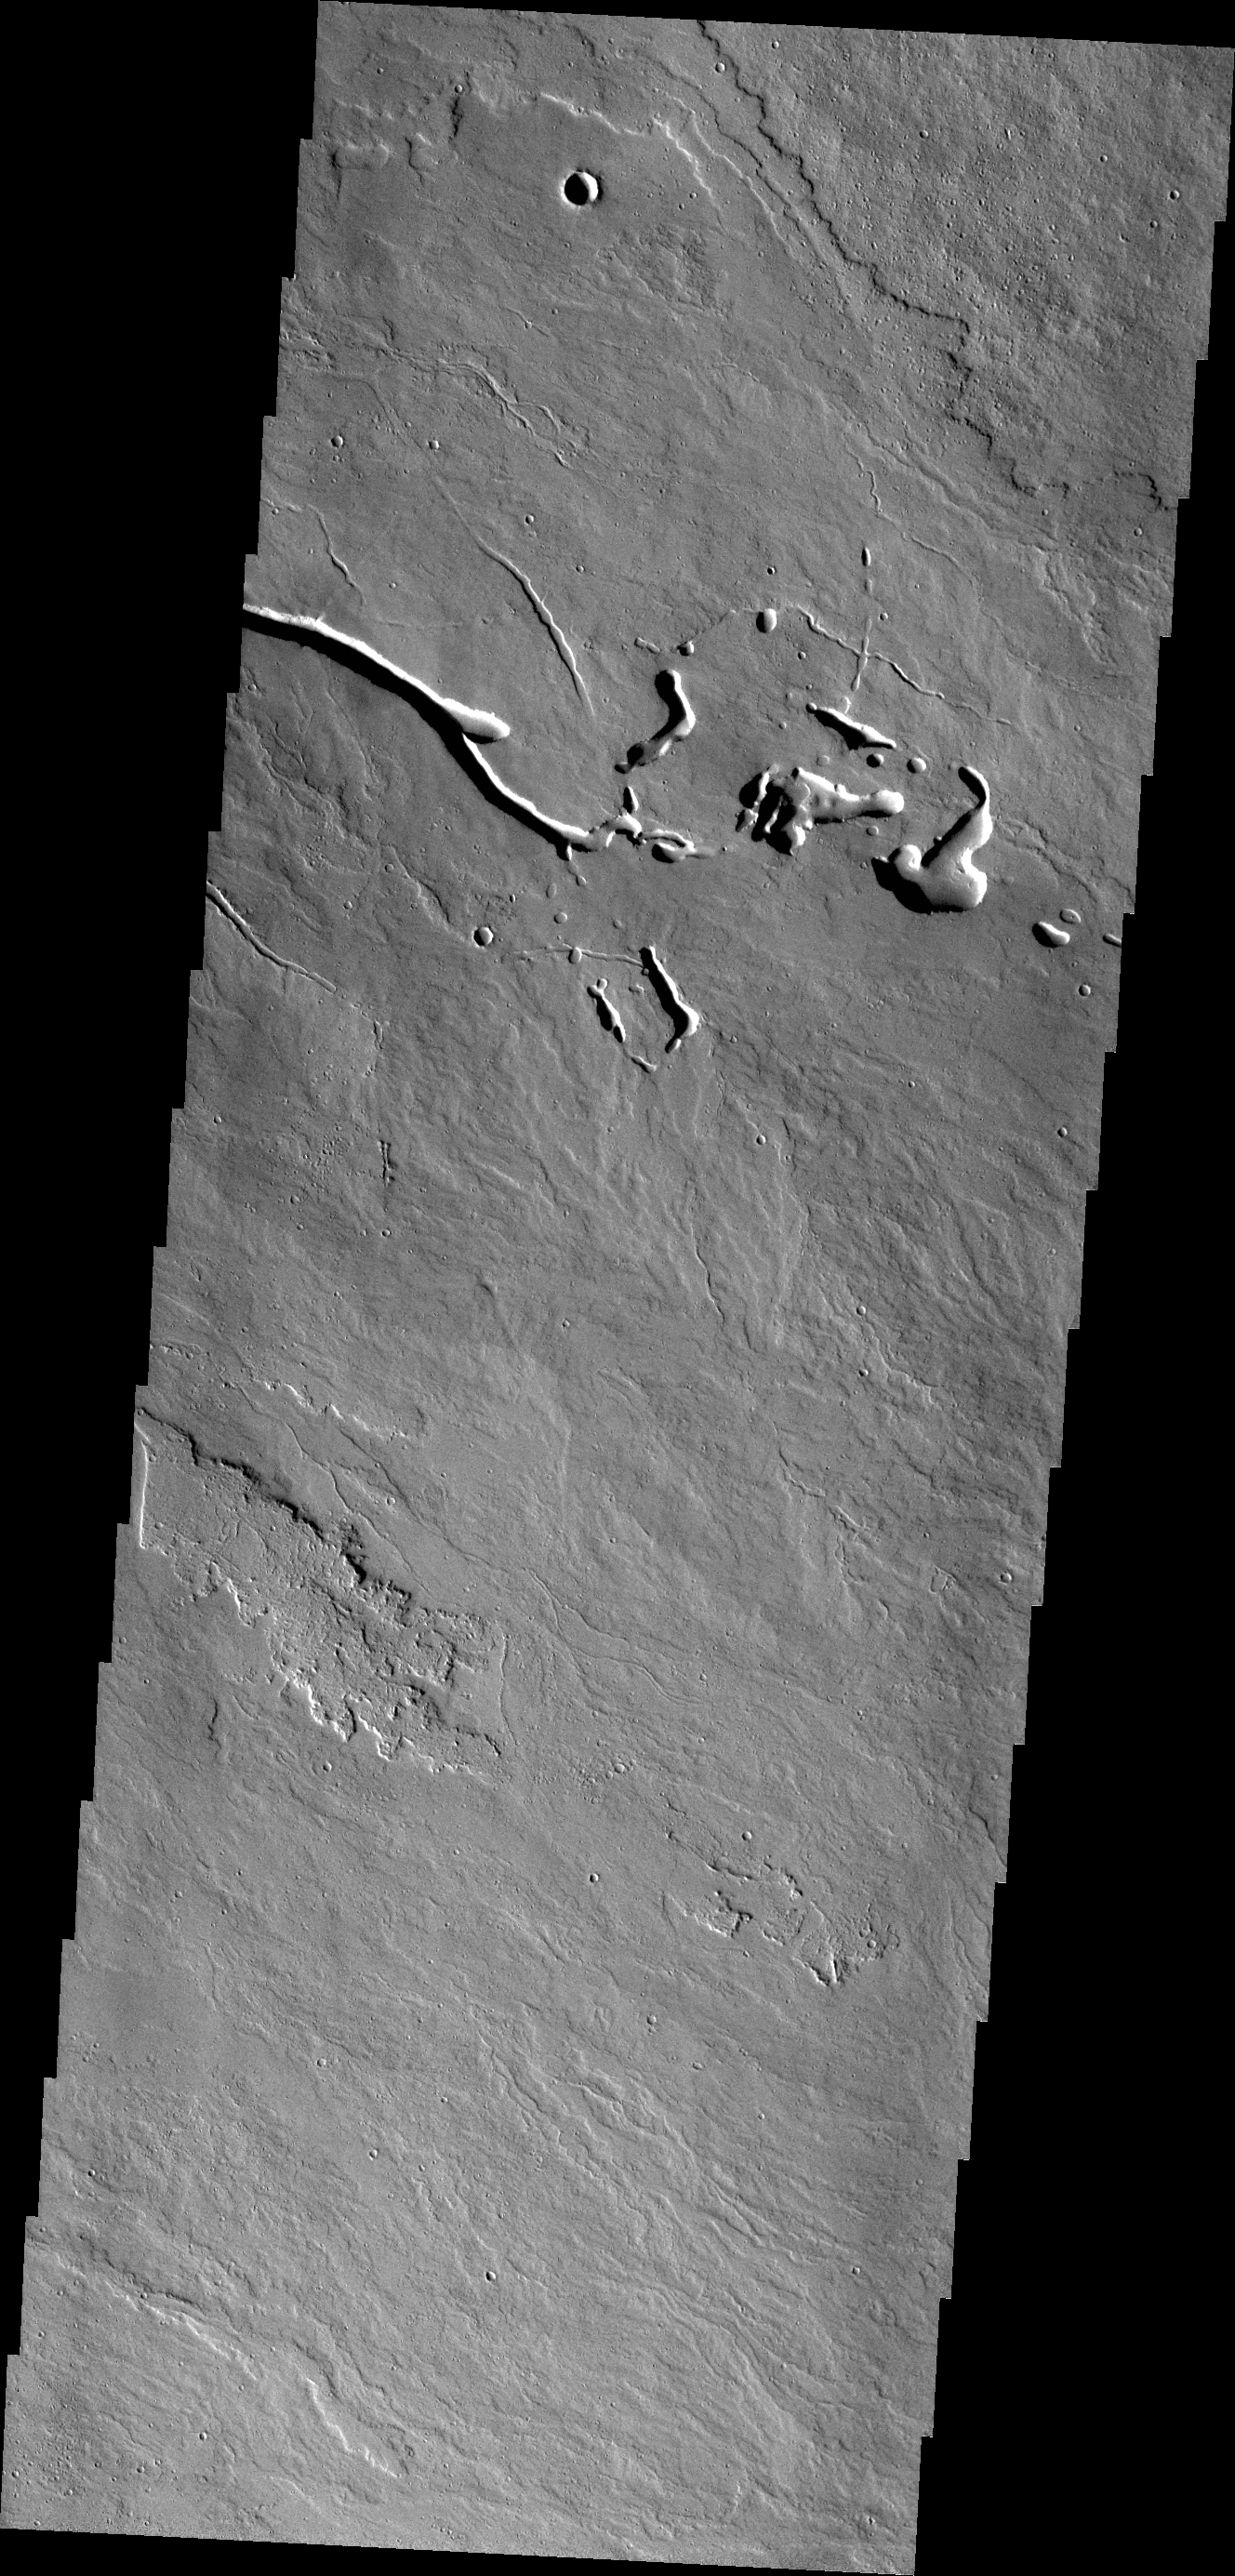

Ascraeus Mons

The lava flows and collapse features in this VIS image are located near Ascraeus Mons.

Credit: NASA/JPL/ASU